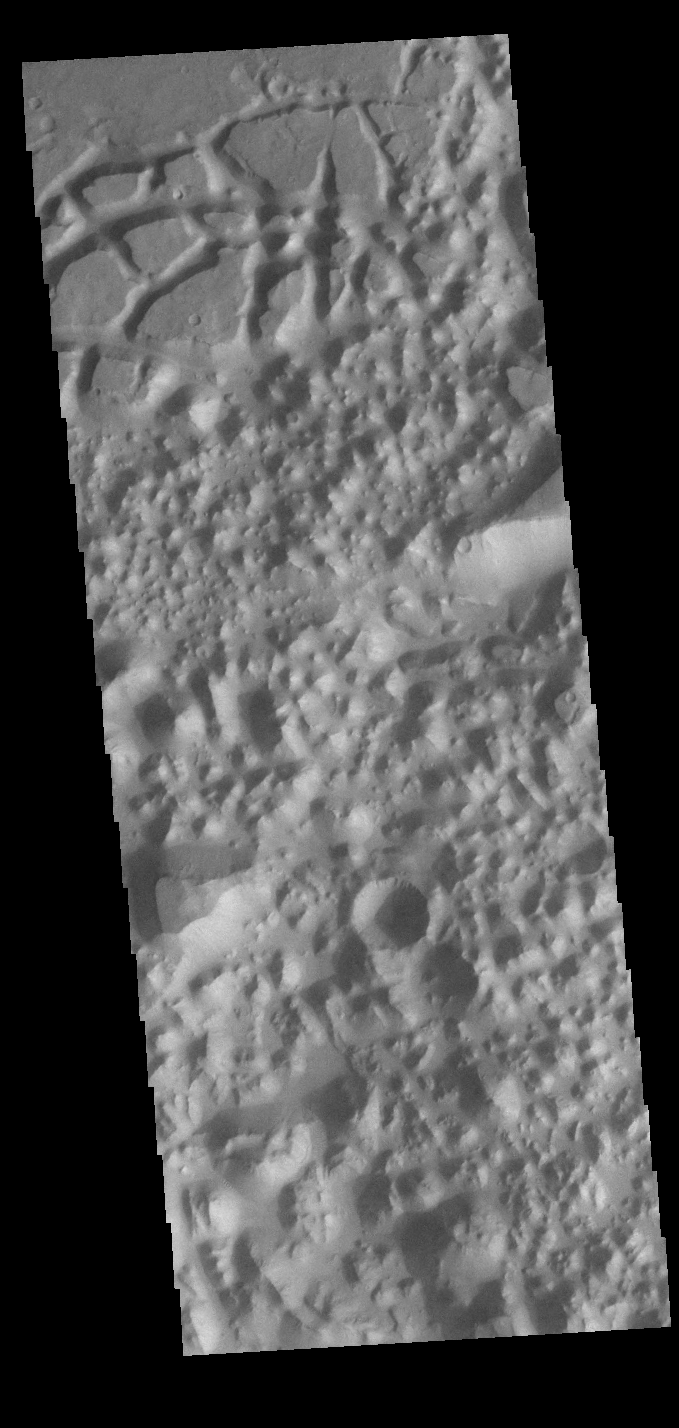

Chaos

Today’s VIS image shows a region of chaos terrain south of Eos Chasma. Chaos terrain is typified by regions of blocky, often steep sided, mesas interspersed with deep valleys. With time and erosion the valleys widen and the mesas become smaller. It has been proposed that a catastrophic outflow of subsurface water creates the chaos.

Credit: NASA/JPL-Caltech/ASU